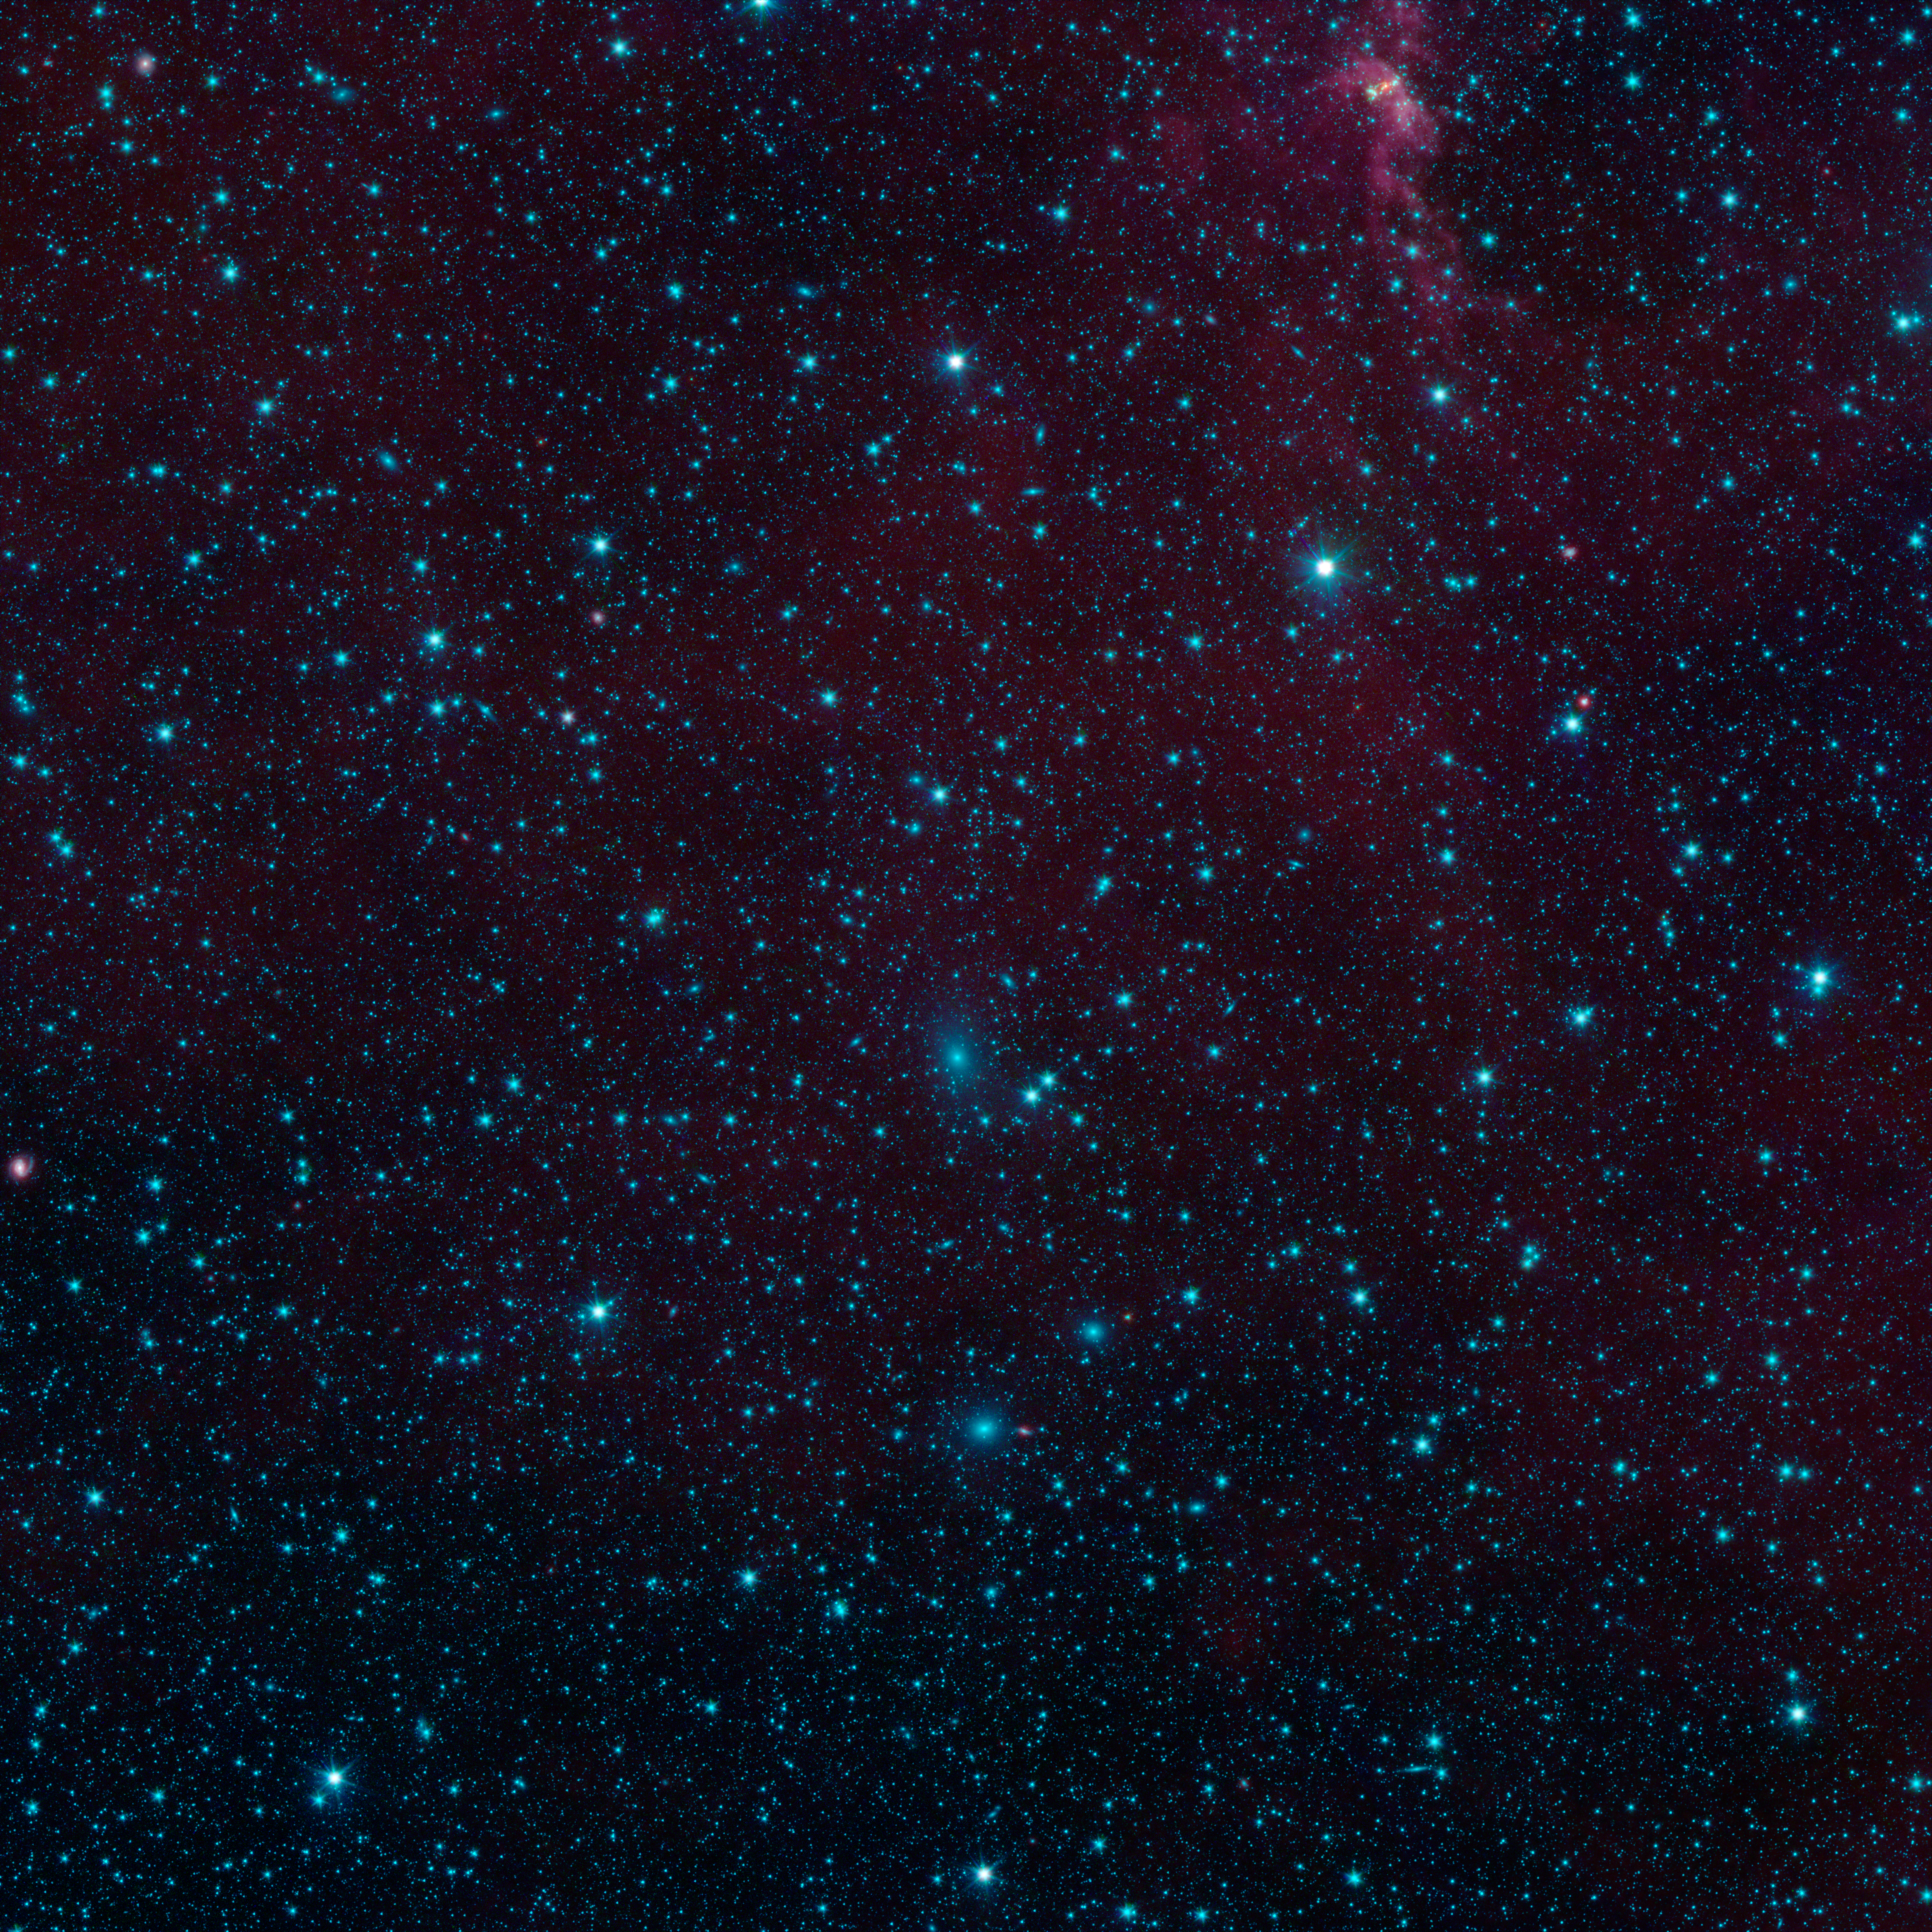

Galaxies in Hiding

There are nearly 200 galaxies in this image from NASA's Spitzer Space Telescope. These are part of the Perseus-Pisces supercluster of galaxies located 250 million light-years away. Normally, galaxies beyond our Milky Way are hidden from view when they happen to fall behind the plane of our galaxy. This is due to foreground dust standing in the way.

Spitzer's Galactic Legacy Infrared Mid-Plane Survey Extraordinaire 360, or Glimpse 360 project, is pointing Spitzer away from the galactic center, to complete a full 360-degree scan of the Milky Way plane. It has captures many images in the process, such as this one, revealing hidden objects.

Credit: NASA/JPL-Caltech/University of Wisconsin